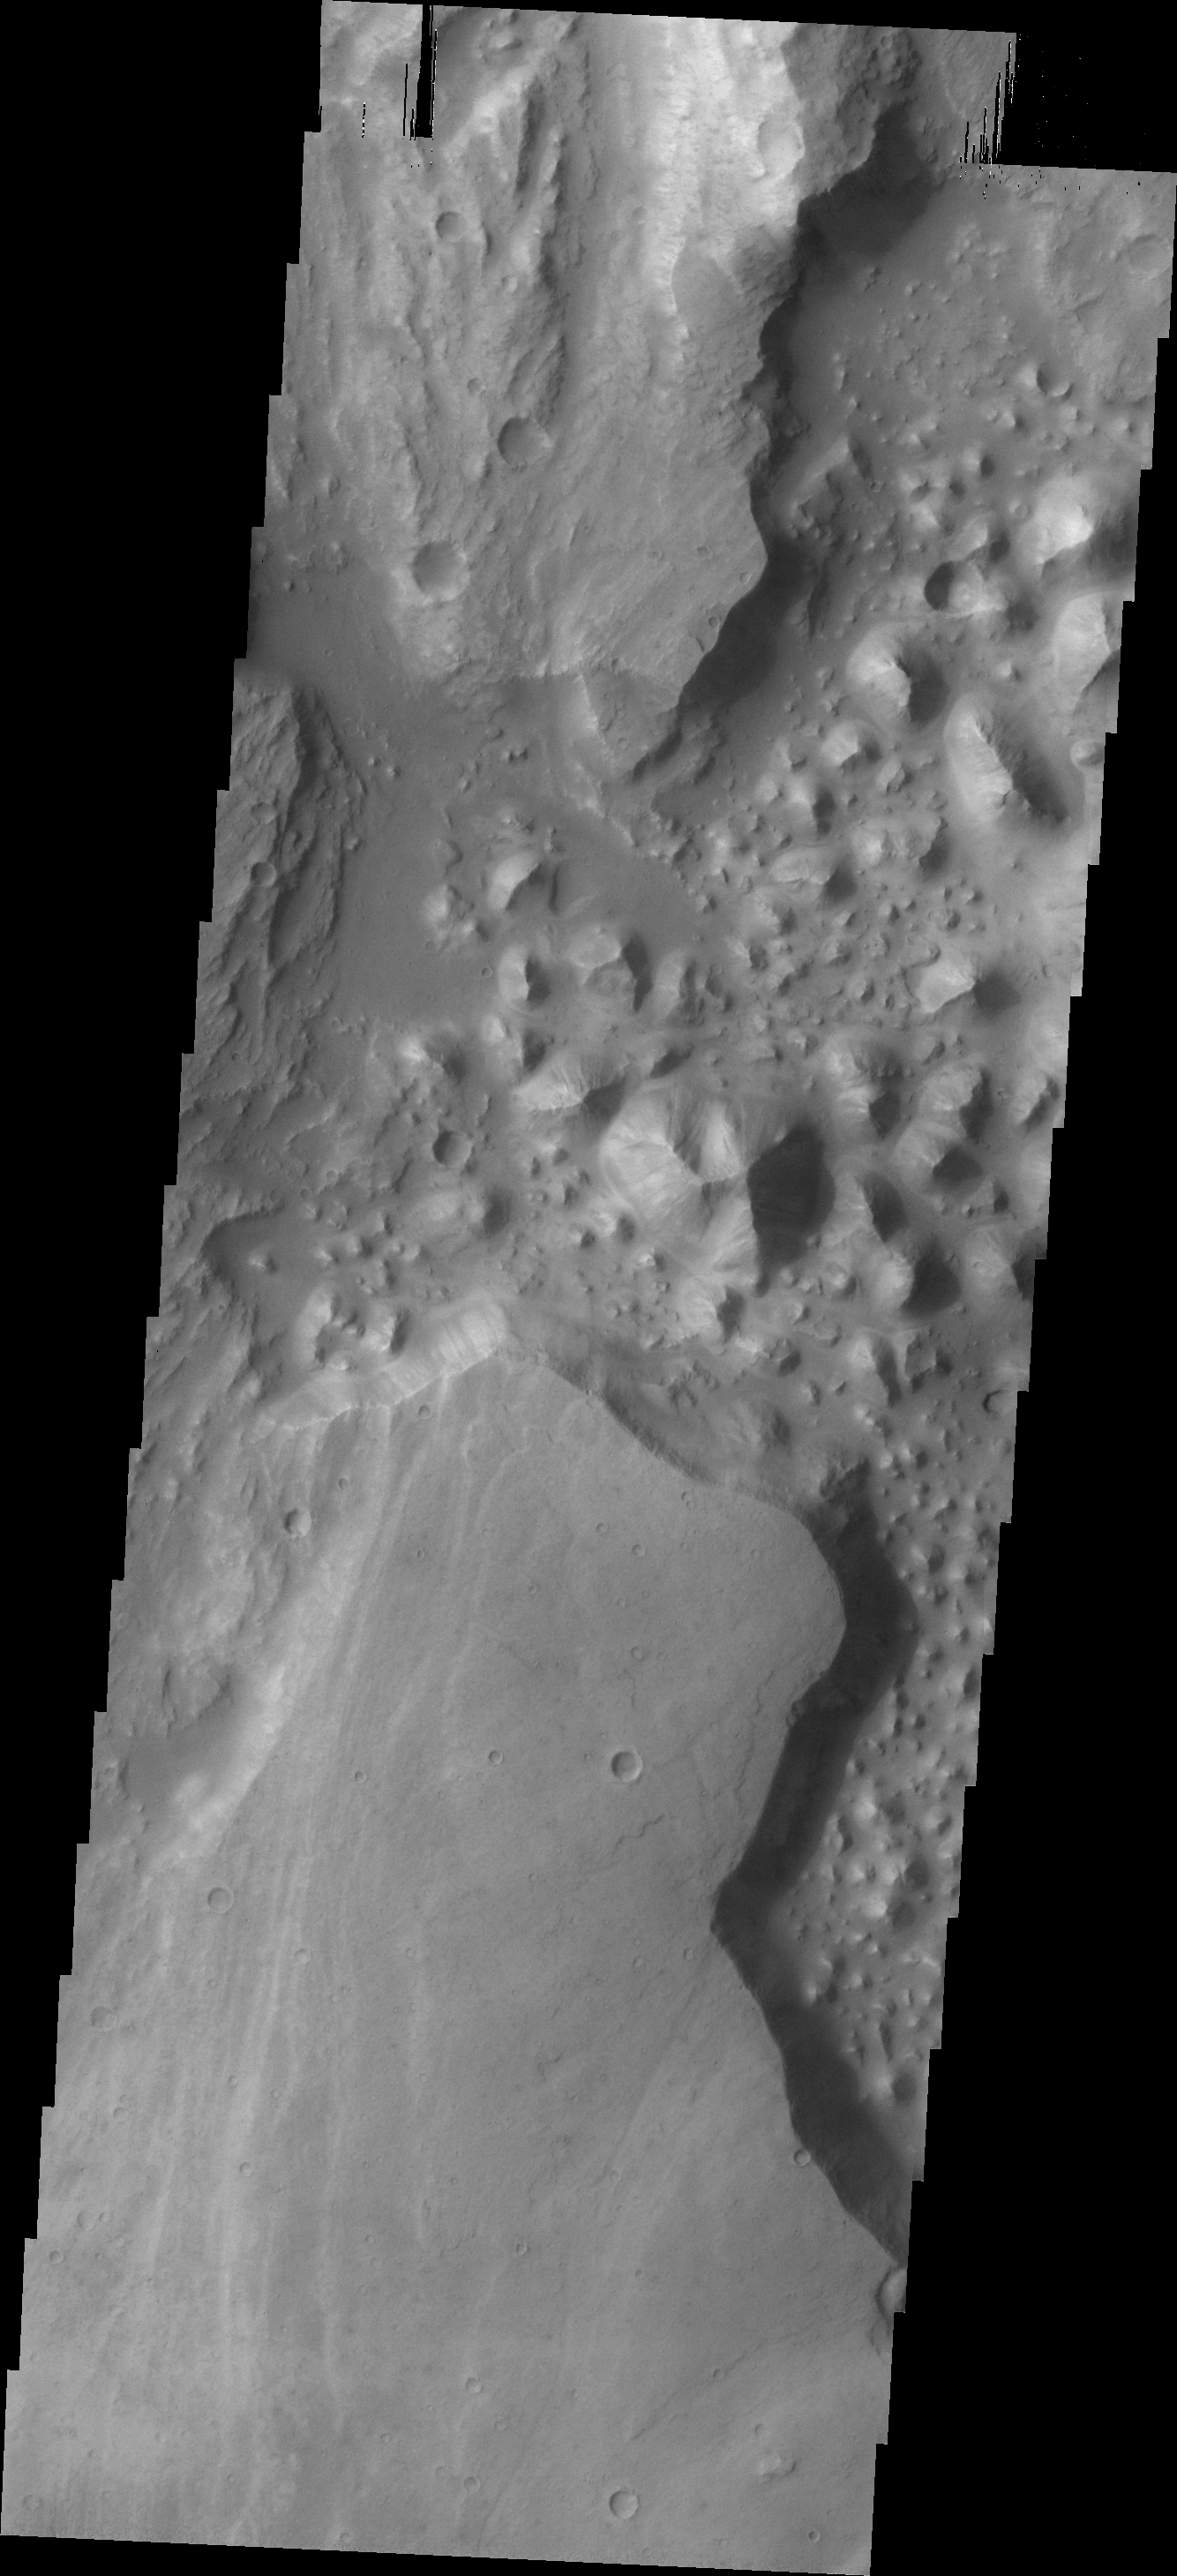

Chaos

The hills (chaos) in this VIS image are located between Stege Crater, just outside of the image to the northeast, and Maja Valles (left side of image).

Credit: NASA/JPL/ASU